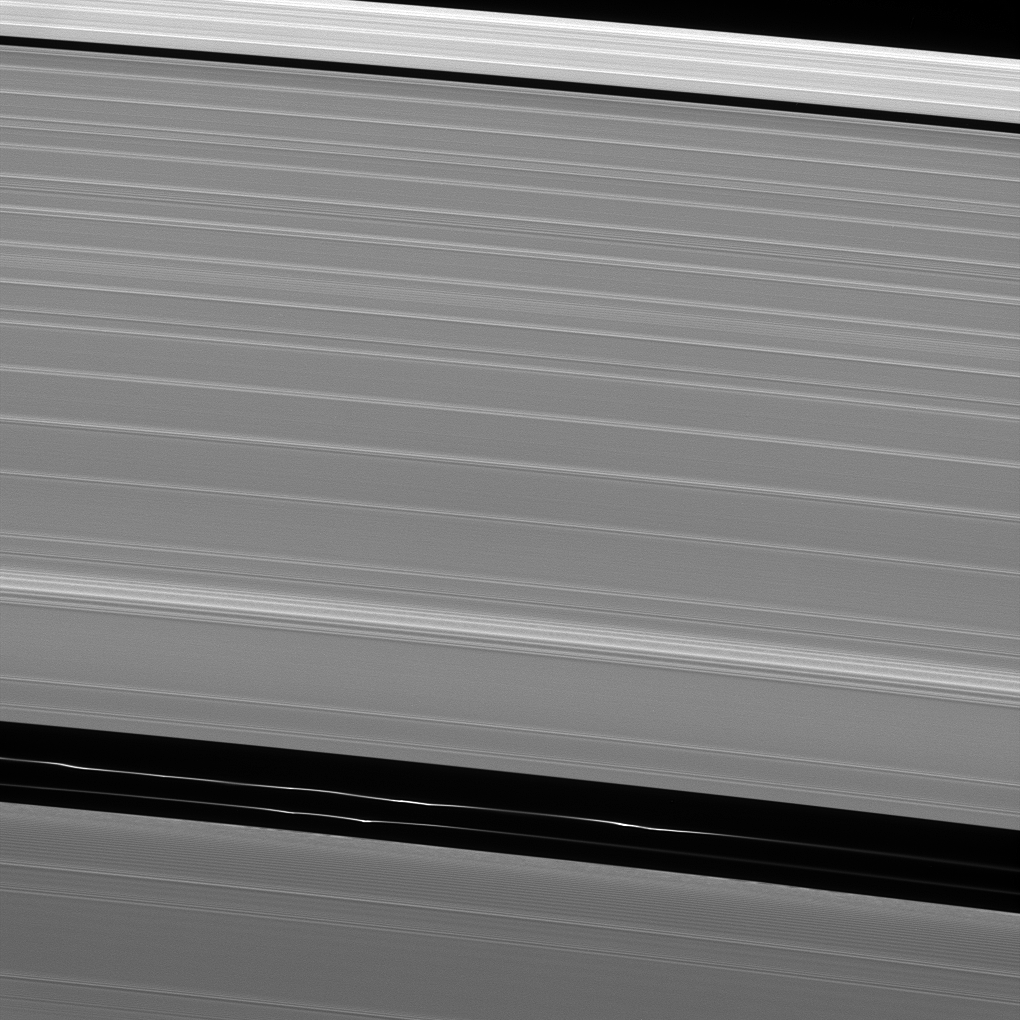

Clumpy Ringlets

Although it appears empty from a distance, the Encke gap in Saturn’s A ring has three ringlets threaded through it, two of which are visible here.

Each ringlet has dynamical structure such as the clumps seen in this image. The clumps move about and even appear and disappear, in part due to the gravitational effects of Pan.

This view looks toward the sunlit side of the rings from about 27 degrees above the ringplane. The image was taken in visible light with the Cassini spacecraft narrow-angle camera on May 11, 2013.

The view was obtained at a distance of approximately 199,000 miles (321,000 kilometers) from Saturn and at a Sun-Saturn-spacecraft, or phase, angle of 121 degrees. Image scale is 1 mile (2 kilometers) per pixel.

The Cassini-Huygens mission is a cooperative project of NASA, the European Space Agency and the Italian Space Agency. NASA’s Jet Propulsion Laboratory, a division of the California Institute of Technology in Pasadena, manages the mission for NASA’s Science Mission Directorate, Washington. The Cassini orbiter and its two onboard cameras were designed, developed and assembled at JPL. The imaging operations center is based at the Space Science Institute in Boulder, Colo.

Credit: NASA/JPL-Caltech/Space Science Institute